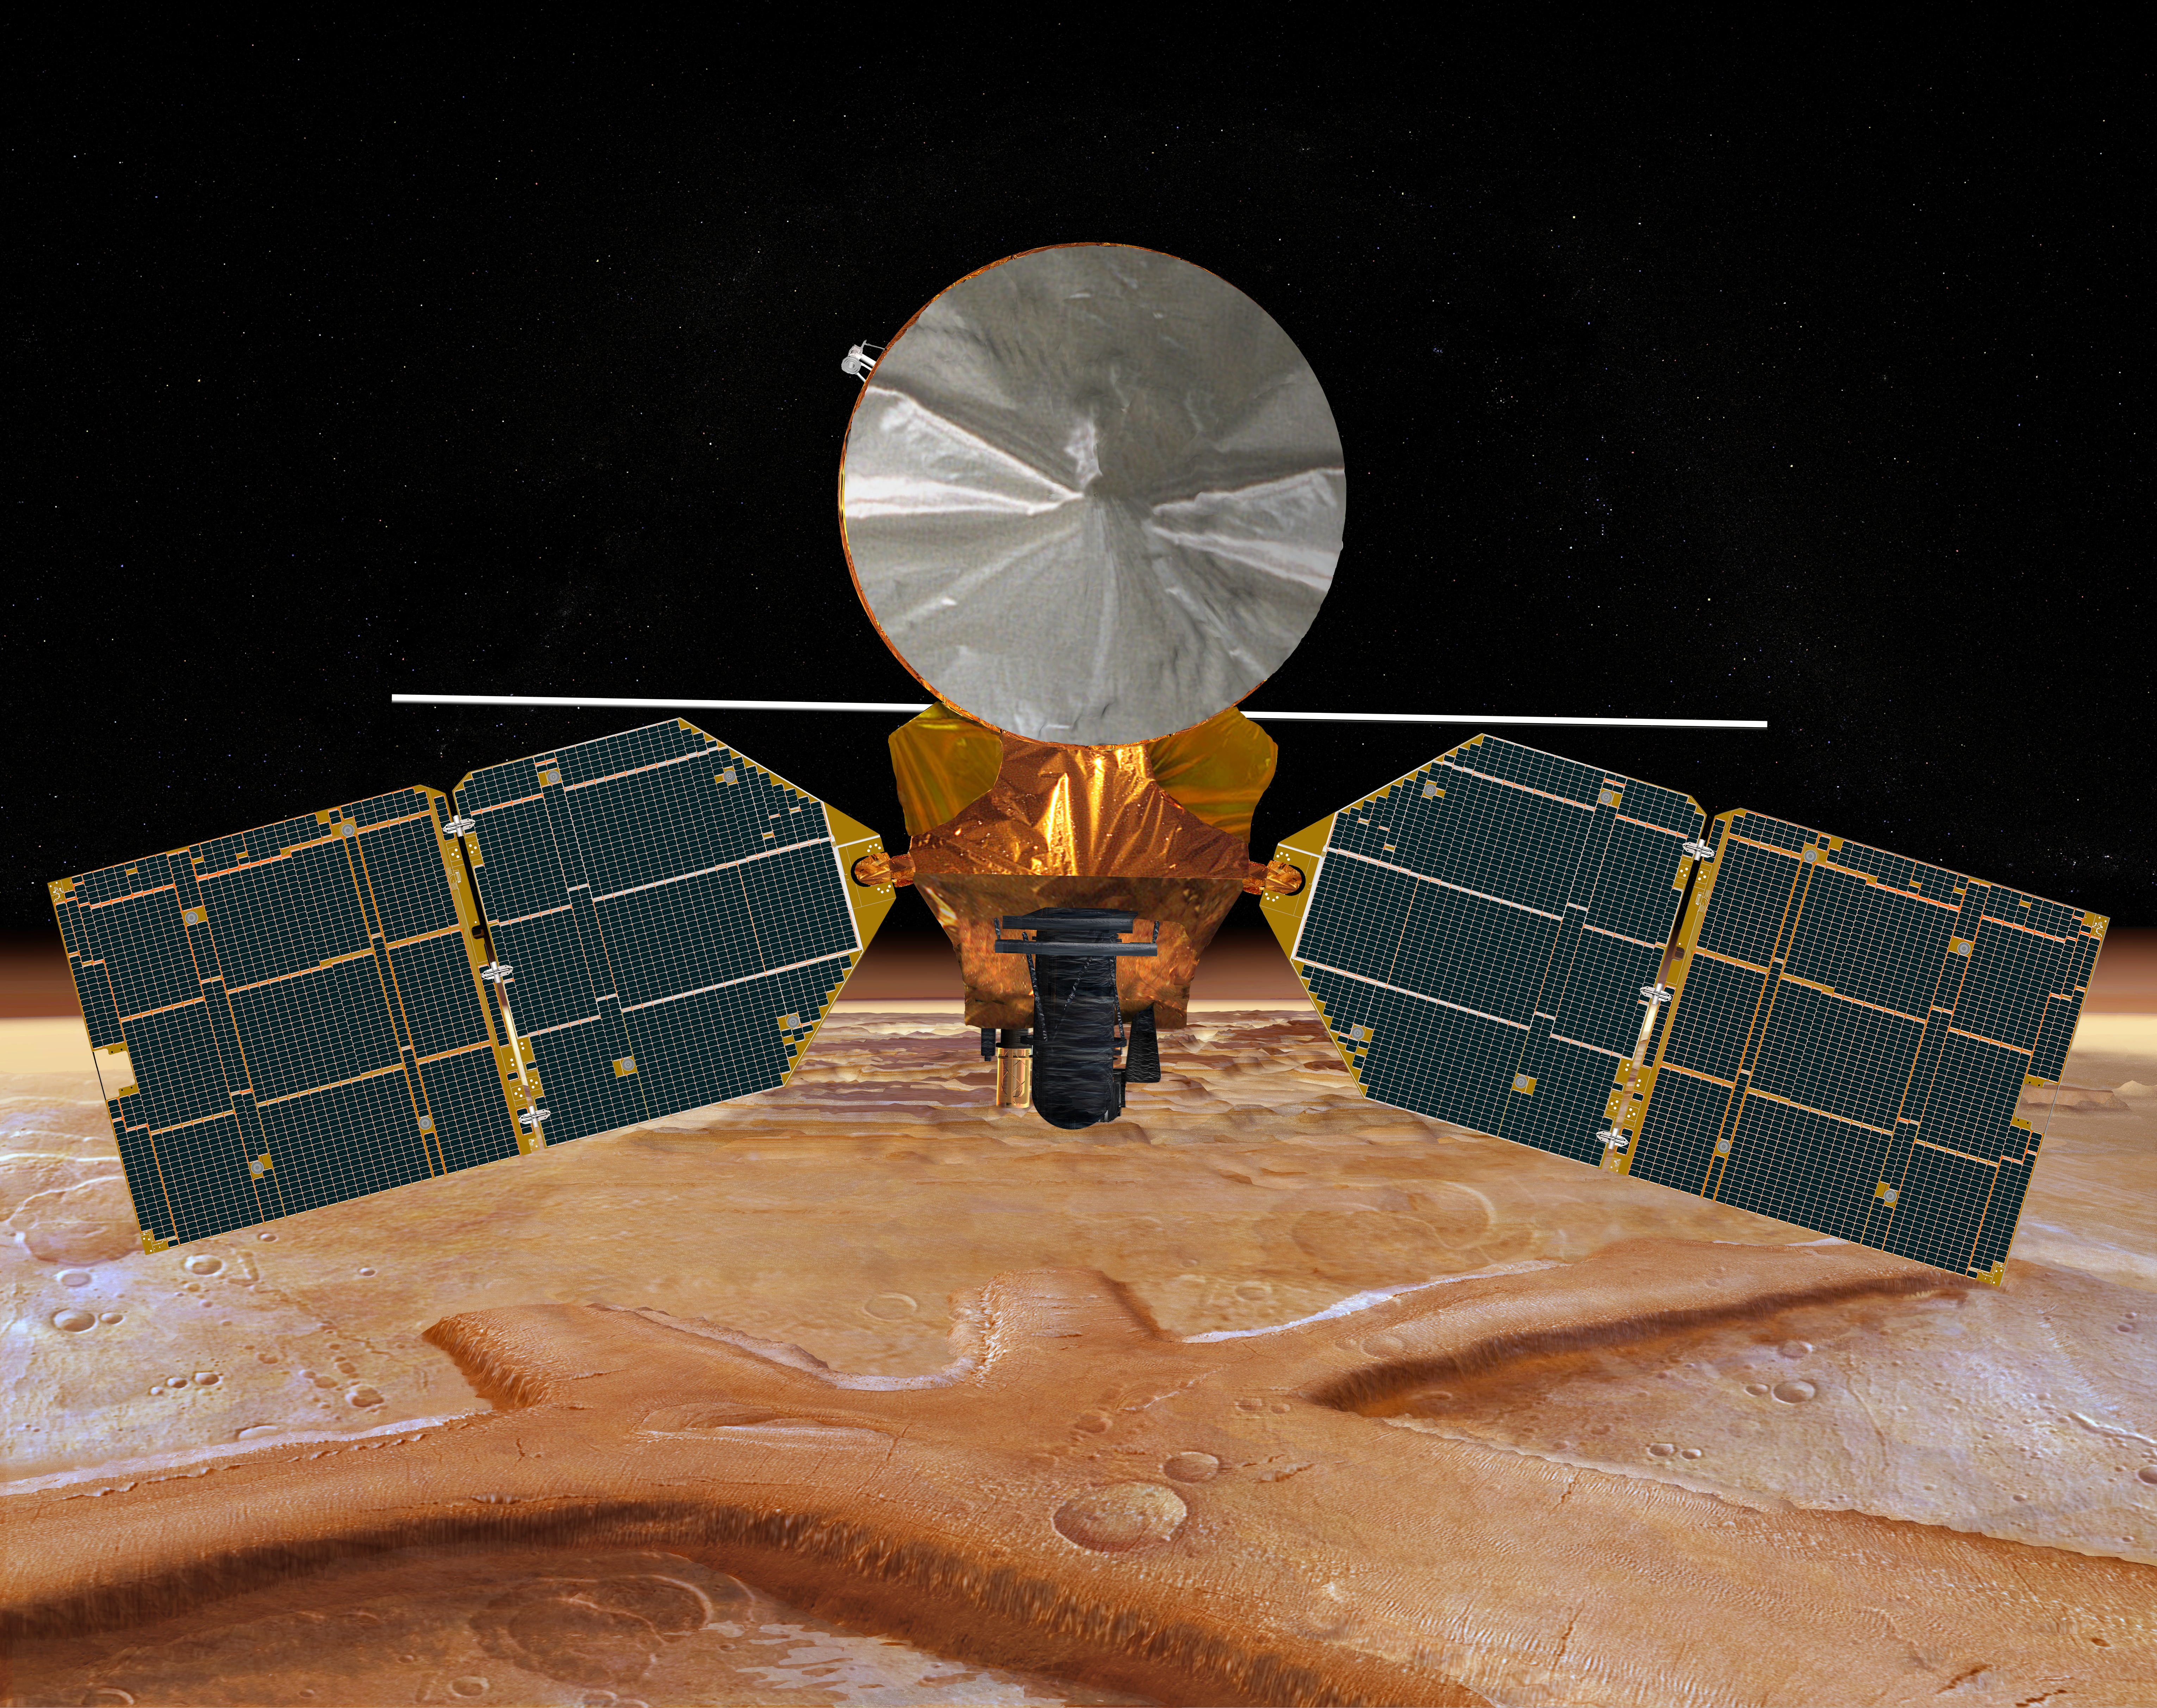

Mars Reconnaissance Orbiter, Front View (Artist’s Concept)

This artist’s concept of NASA’s Mars Reconnaissance Orbiter features the spacecraft’s main bus facing down, toward the red planet.

The large silver circular feature above the spacecraft bus is the high-gain antenna, the spacecraft’s main means of communicating with Earth.

The long, thin pole behind the bus is the antenna for the Shallow Subsurface Radar instrument (SHARAD). Seeking liquid or frozen water, this instrument will probe the subsurface using radar waves at frequencies of 15 to 25 megahertz, “seeing” in the first few hundred feet (up to 1 kilometer) of Mars’ crust.

The large instrument covered in black thermal blanketing in the center is the High Resolution Imaging Science Experiment camera (HiRISE). It will provide the highest-resolution images ever taken from Mars orbit.

The Electra telecommunications package is the gold-colored instrument directly left of the high-resolution camera. It will act as a communications relay and navigation aid for Mars spacecraft.

To the right of the high-resolution camera is the Context Imager (CTX).

Credit: NASA/JPL